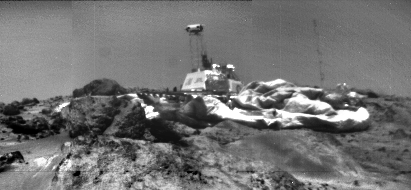

Sojourner Rover View of Pathfinder Lander

Image of Pathfinder Lander on Mars taken from Sojourner Rover left front camera on sol 33. The IMP (on the lattice mast) is looking at the rover. Airbags are prominent, and the meteorology mast is shown to the right. Lowermost rock is “Ender,” with “Hassock” behind it and “Yogi” on the other side of the lander.

NOTE: original caption as published in Science magazine.

Photojournal note: Sojourner spent 83 days of a planned seven-day mission exploring the Martian terrain, acquiring images, and taking chemical, atmospheric and other measurements. The final data transmission received from Pathfinder was at 10:23 UTC on September 27, 1997. Although mission managers tried to restore full communications during the following five months, the successful mission was terminated on March 10, 1998.

Credit: NASA/JPL